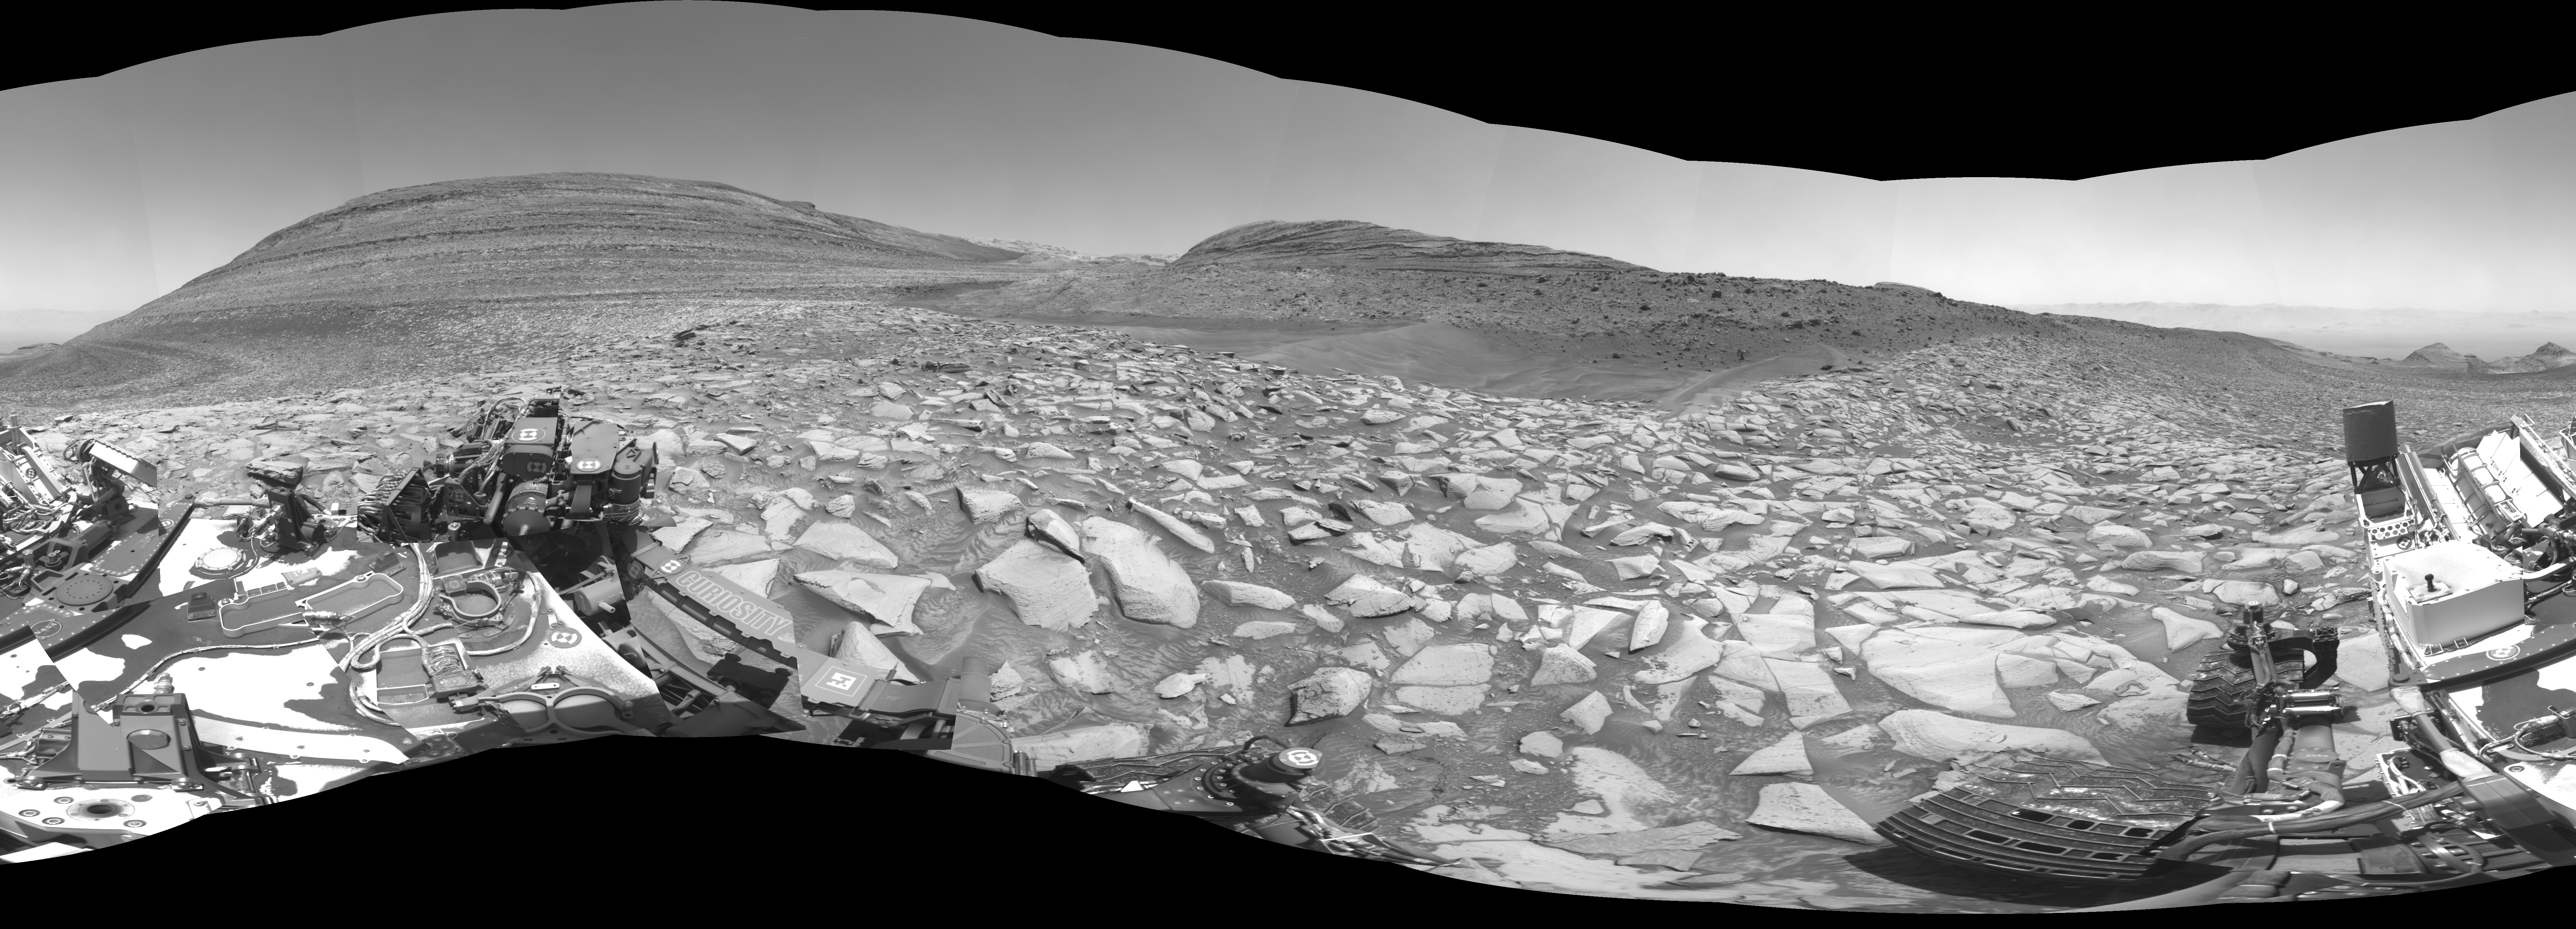

Curiosity Arrives at Gediz Vallis Channel

NASA’s Curiosity Mars rover captured this 360-degree panorama using one of its black-and-white navigation cameras on Feb. 3, 2024, the 4,086th Martian day, or sol, of the mission. The panorama is made up of 36 images that were stitched together after being sent back to Earth.

Since 2014, Curiosity has been ascending the foothills of Mount Sharp, which stands 3 miles (5 kilometers) above the floor of Gale Crater. The layers in this lower part of the mountain formed over millions of years under a changing Martian climate, providing scientists with a way to study how the presence of both water and the chemical ingredients required for life changed over time.

This location is in an area Curiosity will be exploring for several months: Gediz Vallis channel. Seen from space, it resembles a winding, dry riverbed. Scientists are eager to study the area up close with Curiosity’s instruments and confirm whether the channel was carved by debris flows (rapid, wet landslides) or an ancient river carrying rocks and sediment, as opposed to wind.

Curiosity was built by NASA’s Jet Propulsion Laboratory, which is managed by Caltech in Pasadena, California. JPL leads the mission on behalf of NASA’s Science Mission Directorate in Washington.

Credit: NASA/JPL-Caltech